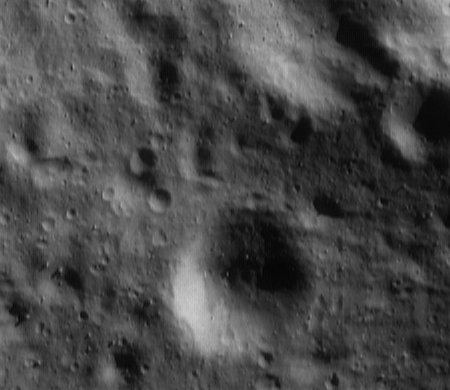

Down, Down, Down

As the NEAR Shoemaker spacecraft continues its descent to lower orbits around Eros, smaller and smaller surface details are becoming visible. This image was taken April 29, 2000, from an orbital height of 84 kilometers (52 miles), just before the engine firing that placed NEAR in a 50-kilometer (31-mile) altitude orbit. The image shows features as small as 7 meters (23 feet) across and boulders a mere tens of meters in size. The whole scene is 3.2 kilometers (2 miles) across.

Built and managed by The Johns Hopkins University Applied Physics Laboratory, Laurel, Maryland, NEAR was the first spacecraft launched in NASA’s Discovery Program of low-cost, small-scale planetary missions. See the NEAR web page at http://near.jhuapl.edu/ for more details.

Credit: NASA/JPL/JHUAPL